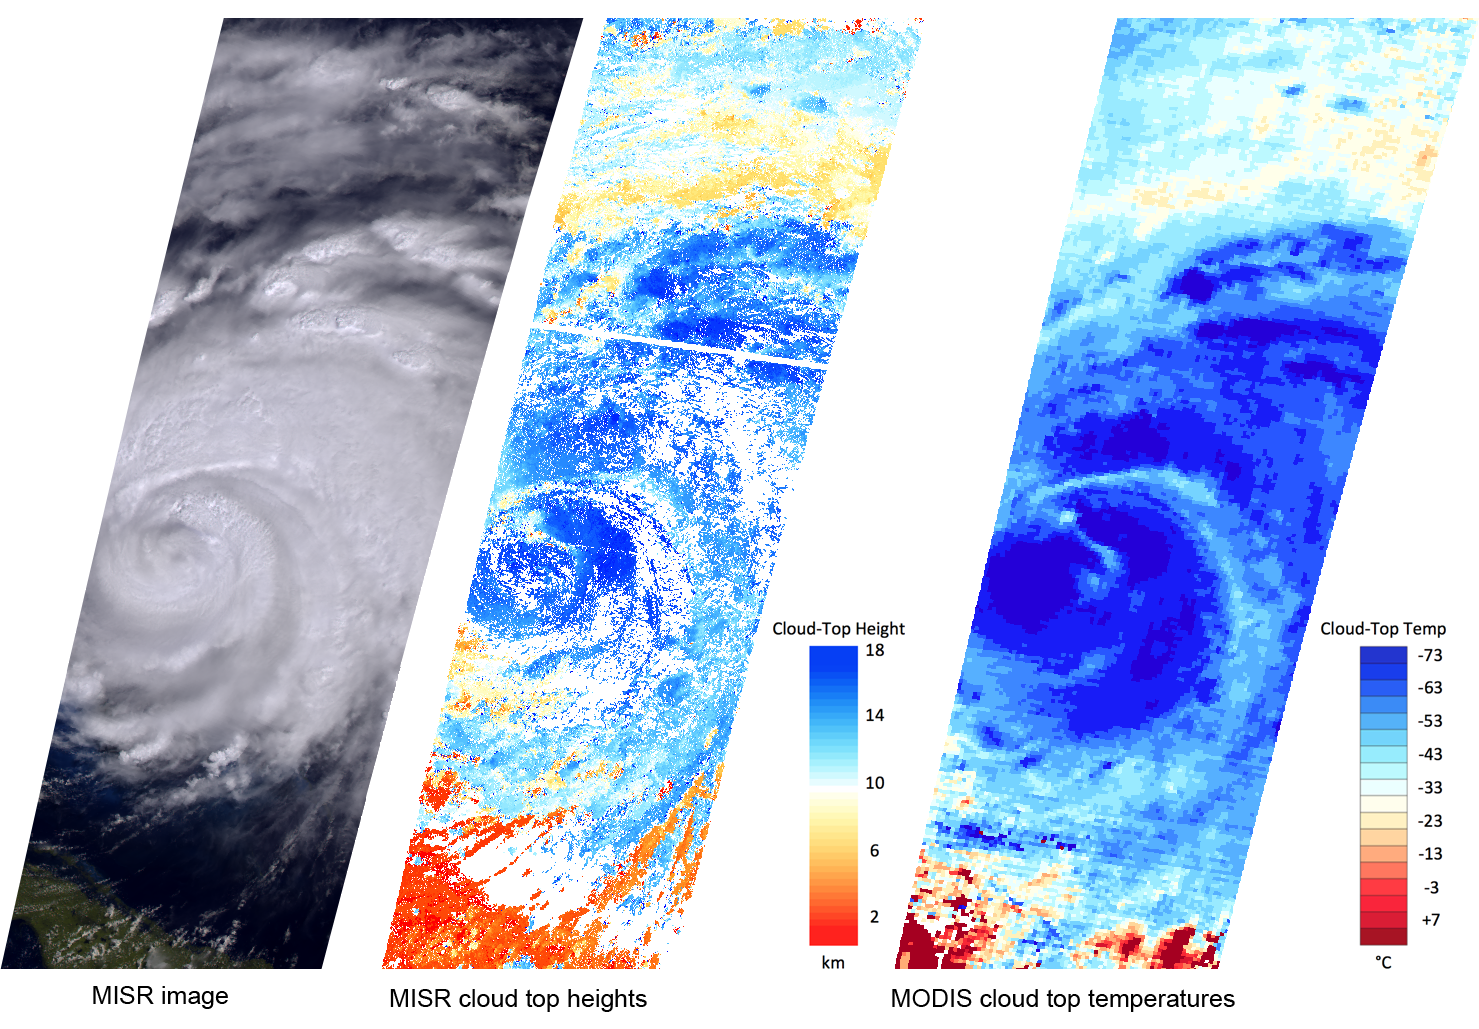

NASA’s MISR Sees Cloud Heights at Top of Hurricane Irene

NASA’s Terra spacecraft passed over Hurricane Irene while it was just north of the Bahamas on Aug. 25, 2011, at 11:45 a.m. EDT. At the time, Irene was a category three hurricane on the Saffir-Simpson scale, with maximum sustained winds of 115 mph (185 kph), and a minimum central pressure of 951 hPa, according to NOAA’s National Hurricane Center. The storm made landfall in North Carolina on the morning of Aug. 27 as a category one hurricane.

This set of images, acquired by the Multi-angle Imaging SpectroRadiometer (MISR) instrument on Terra on Aug. 25, highlights geophysical parameters important to scientists studying these storms.

MISR uses nine cameras to capture images of the hurricane from different angles. The leftmost image is taken from an angle of 46 degrees. The storm is visible to the north of Cuba, which is located in the lower left of the image. Irene’s eye is covered with clouds. Strong storms in the eyewall and the outer rain bands appear as bright, textured regions.

The multiple angles of MISR’s cameras provide a stereographic view of Hurricane Irene. This information can be used to determine the height of the storm’s cloud tops. As shown in the center image, these heights exceed 11 miles (18 kilometers) in the center of the storm, and in the outer rain bands, where the vertical motion is strongest. Lower clouds, at an altitude of about 5 miles (8 kilometers), are visible along the storm’s northern edge.

The Moderate Resolution Imaging Spectroradiometer (MODIS) instrument also flies on Terra and measures cloud top temperatures. Higher clouds are colder, and the highest clouds in Hurricane Irene on Aug. 25 had temperatures less than minus 100 degrees Fahrenheit (minus 73 degrees Celsius).

While there is good correspondence between the MISR cloud top heights and the MODIS cloud top temperatures, these two observations provide different insights into the behavior of clouds near the core of the storm. Researchers are studying how the two measurements can be used in combination to estimate hurricane intensity.

These images cover more than 800 miles (1,300 kilometers) in the north-south direction, and are centered near 27 degrees North latitude, 75.5 degrees West longitude.

MISR was built and is managed by NASA’s Jet Propulsion Laboratory, Pasadena, Calif., for NASA’s Science Mission Directorate, Washington, D.C. The Terra spacecraft is managed by NASA’s Goddard Space Flight Center, Greenbelt, Md. The MISR data were obtained from the NASA Langley Research Center Atmospheric Science Data Center, Hampton, Va. The MODIS data were obtained from the Goddard Space Flight Center Level 1 and Atmosphere Archive and Distribution System. JPL is a division of the California Institute of Technology in Pasadena.

Credit: NASA/GSFC/LaRC/JPL, MISR Team